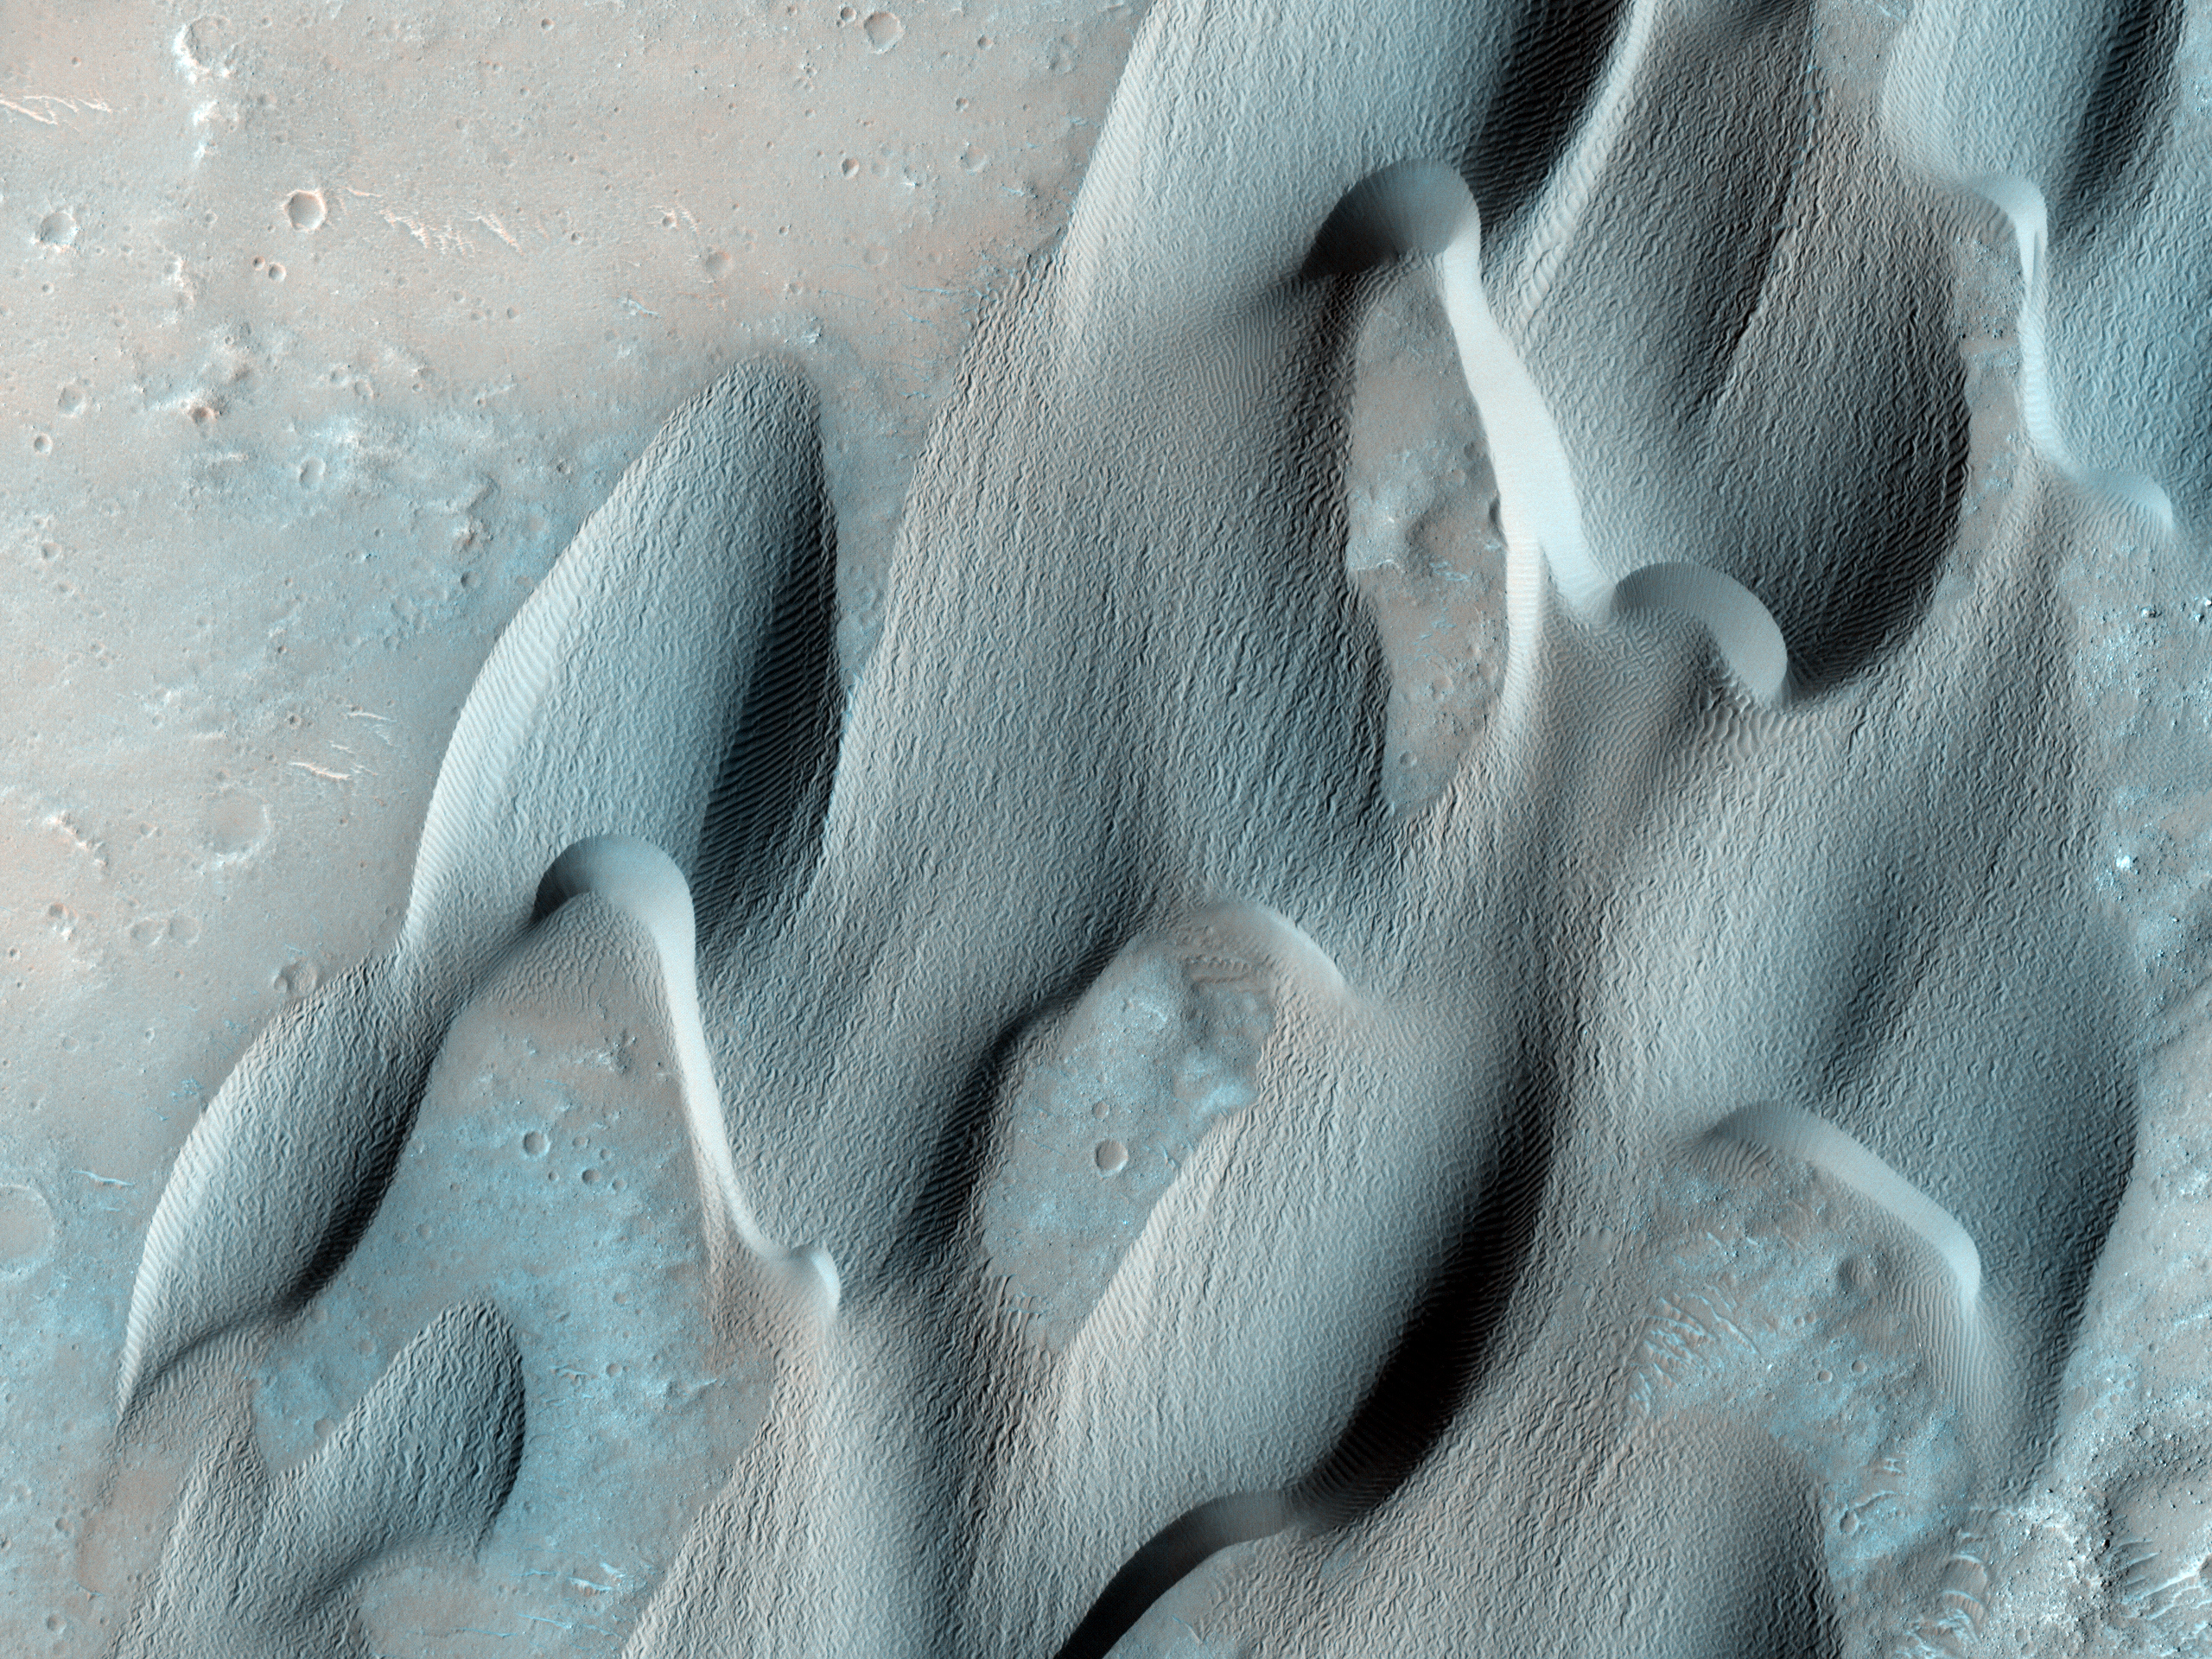

Dunes in Herschel Crater

This image shows dunes on the floor of Herschel Crater. The steep faces (“slipfaces”) are oriented downwind, in the direction of motion of the dunes. One feature of particular interest is the dune-free area downwind of the crater at the image center. Some sand has been trapped in the crater, but the crater prevents the dunes from migrating directly downwind.

Sand dunes form naturally as a result of the transport of sand by the wind. The dunes in this image are somewhat crescent-shaped, but are being extended and distorted downwind and merging with nearby dunes; this complex behavior is common in dune fields on Earth.

In the southern part of the image the sand lies in sheets rather than well-defined dunes. At high resolution, the dune surfaces are covered in small ripples and scallops, also shaped by the wind.

NASA’s Jet Propulsion Laboratory, a division of the California Institute of Technology in Pasadena, manages the Mars Reconnaissance Orbiter for NASA’s Science Mission Directorate, Washington. Lockheed Martin Space Systems, Denver, built the spacecraft. The High Resolution Imaging Science Experiment is operated by the University of Arizona, Tucson, and the instrument was built by Ball Aerospace & Technologies Corp., Boulder, Colo.

Originally released May 30, 2007

Credit: NASA/JPL-Caltech/University of Arizona